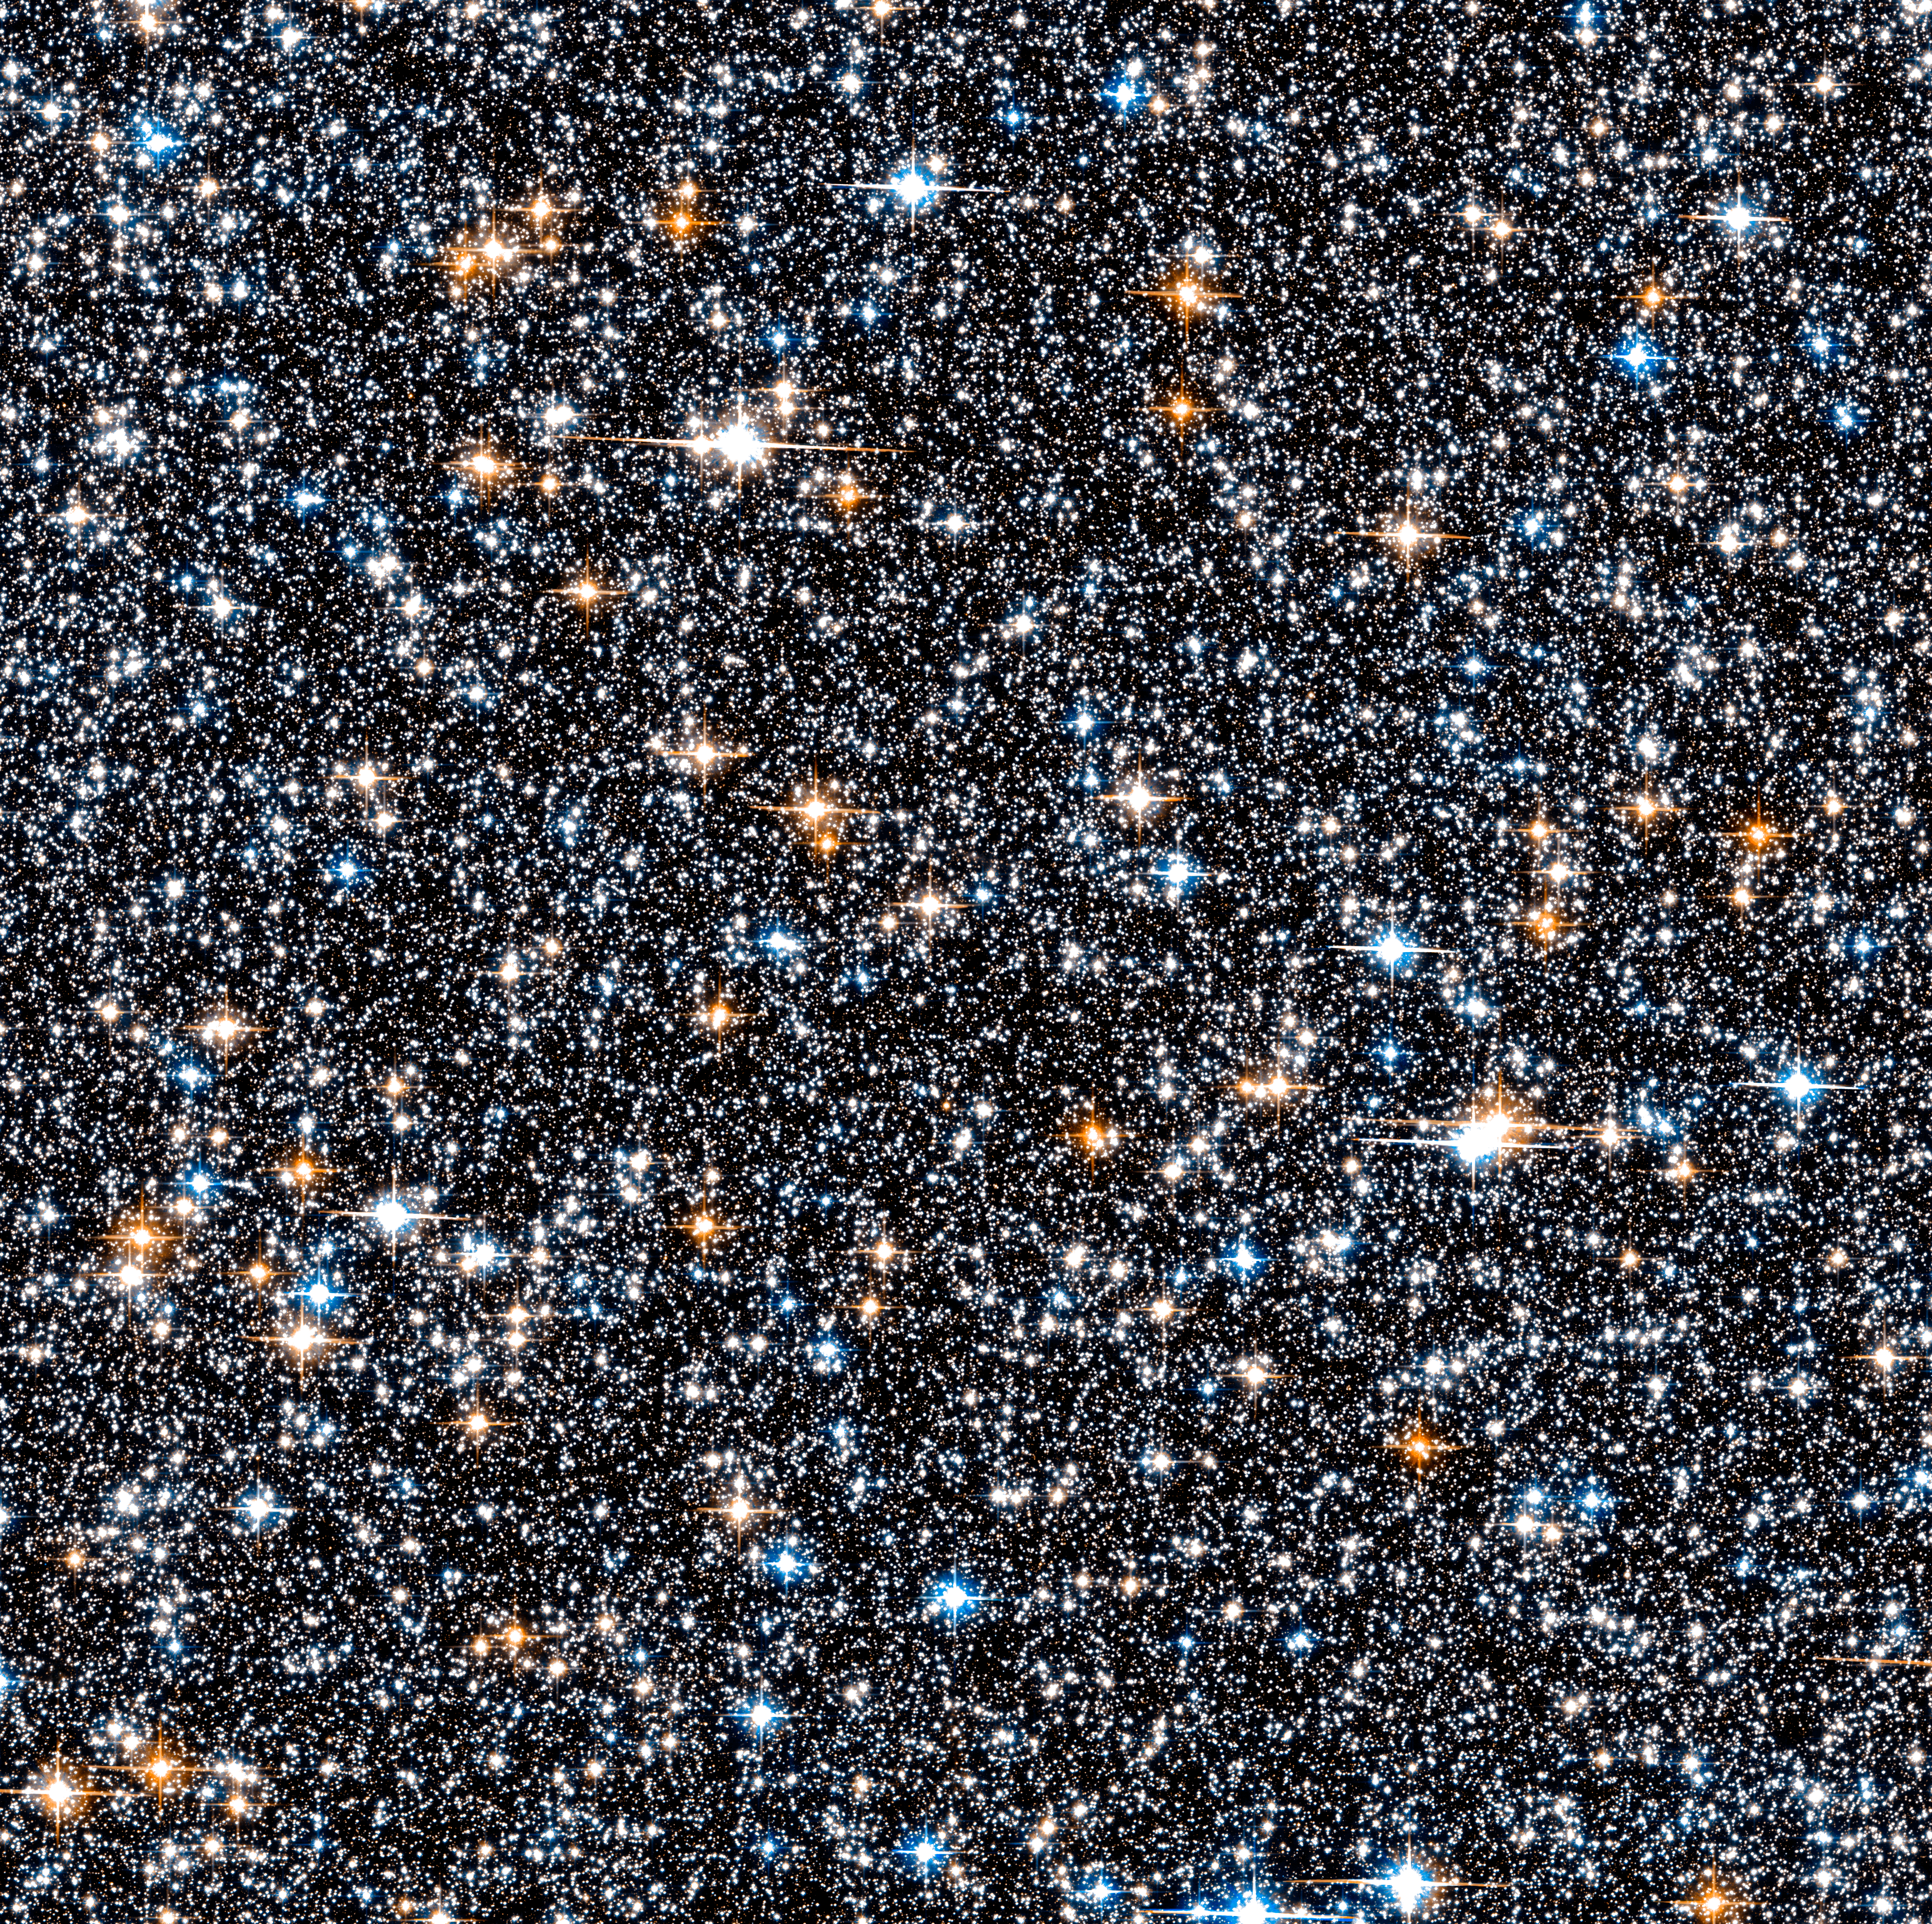

Hubble SWEEPS Field

Object Name: SWEEPS Field (partial)
Object Description: Stellar Survey Field Near the Galactic Bulge
Instrument: HST/ACS/WFC
Filters: F606W (V) and F814W (I)

Blue: F606W (V) Green: (V) + (I) Red: F814W (I)

Credit: NASA, ESA, A. Calamida and K. Sahu (STScI), and the SWEEPS Science Team